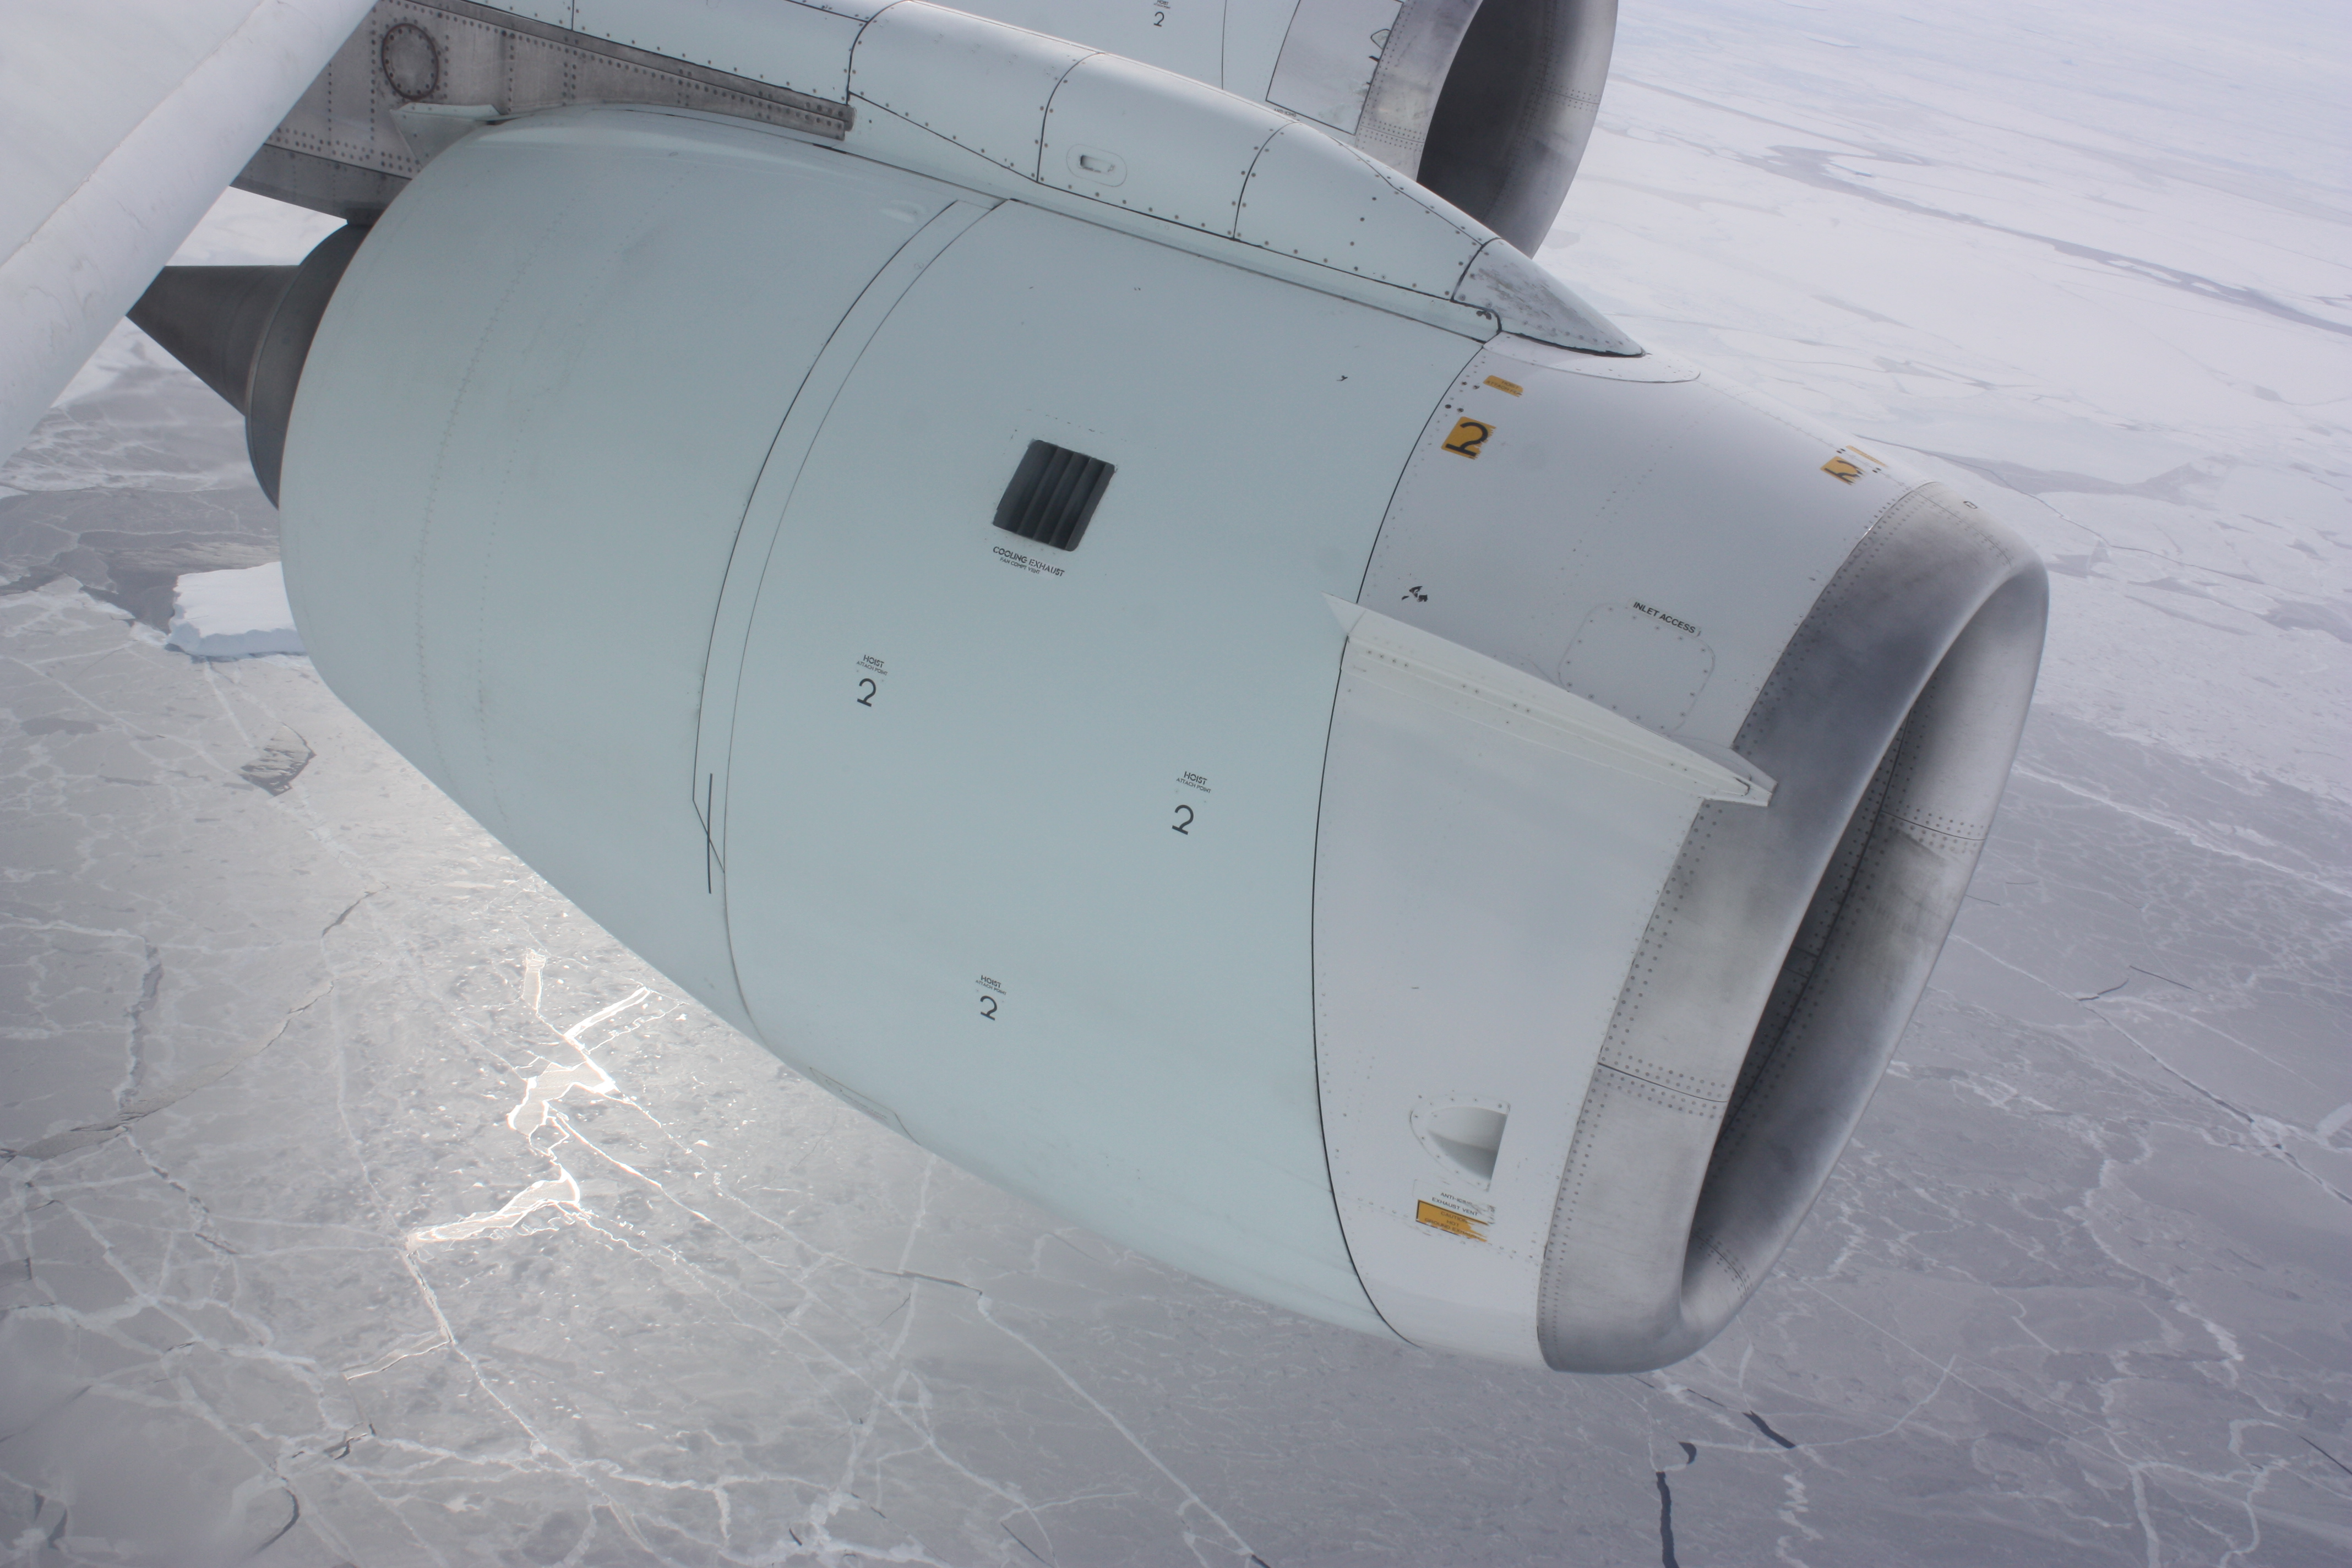

DC-8 engine over ice

One of the engines of NASA's DC-8 airborne laboratory above sea ice in the Bellingshausen Sea on Oct. 19, 2012. NASA's Operation IceBridge is an airborne science mission to study Earth's polar ice.

Credit: NASA / George Hale